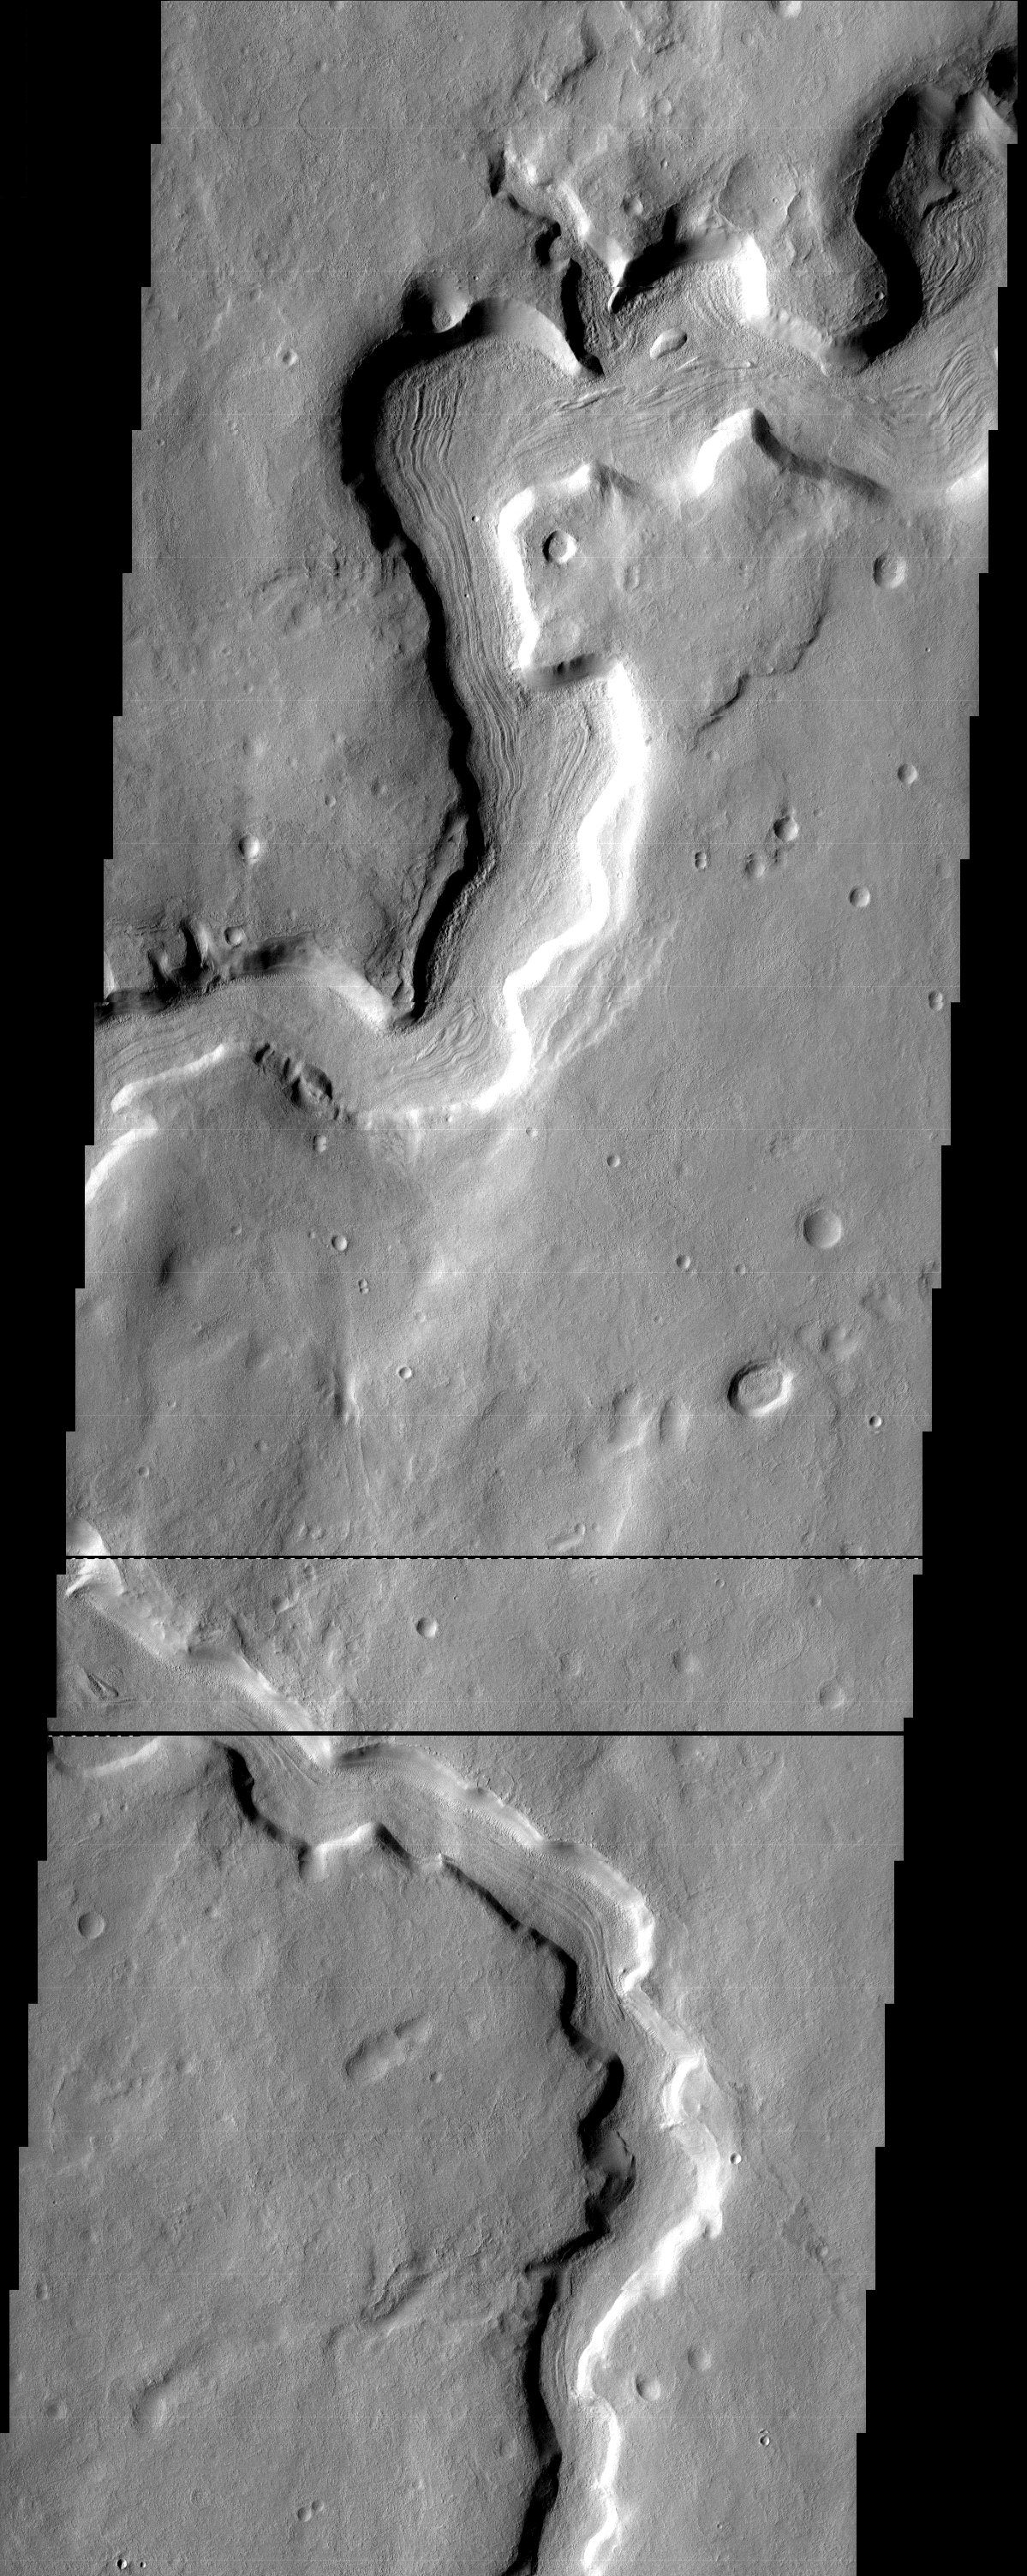

Evidence of flow?

The striations on the floor of this sinuous channel adjacent to Protonilus Mensae look like they result from the flow of lava or perhaps even glacial ice. However, it is also possible that they result from some process acting on permafrost confined within the channel having nothing to do with flow.

Note: this THEMIS visual image has not been radiometrically nor geometrically calibrated for this preliminary release. An empirical correction has been performed to remove instrumental effects. A linear shift has been applied in the cross-track and down-track direction to approximate spacecraft and planetary motion. Fully calibrated and geometrically projected images will be released through the Planetary Data System in accordance with Project policies at a later time.

NASA’s Jet Propulsion Laboratory manages the 2001 Mars Odyssey mission for NASA’s Office of Space Science, Washington, D.C. The Thermal Emission Imaging System (THEMIS) was developed by Arizona State University, Tempe, in collaboration with Raytheon Santa Barbara Remote Sensing. The THEMIS investigation is led by Dr. Philip Christensen at Arizona State University. Lockheed Martin Astronautics, Denver, is the prime contractor for the Odyssey project, and developed and built the orbiter. Mission operations are conducted jointly from Lockheed Martin and from JPL, a division of the California Institute of Technology in Pasadena.

Image information: VIS instrument. Latitude 33.7, Longitude 56.8 East (303.2 West). 19 meter/pixel resolution.

Credit: NASA/JPL/Arizona State University